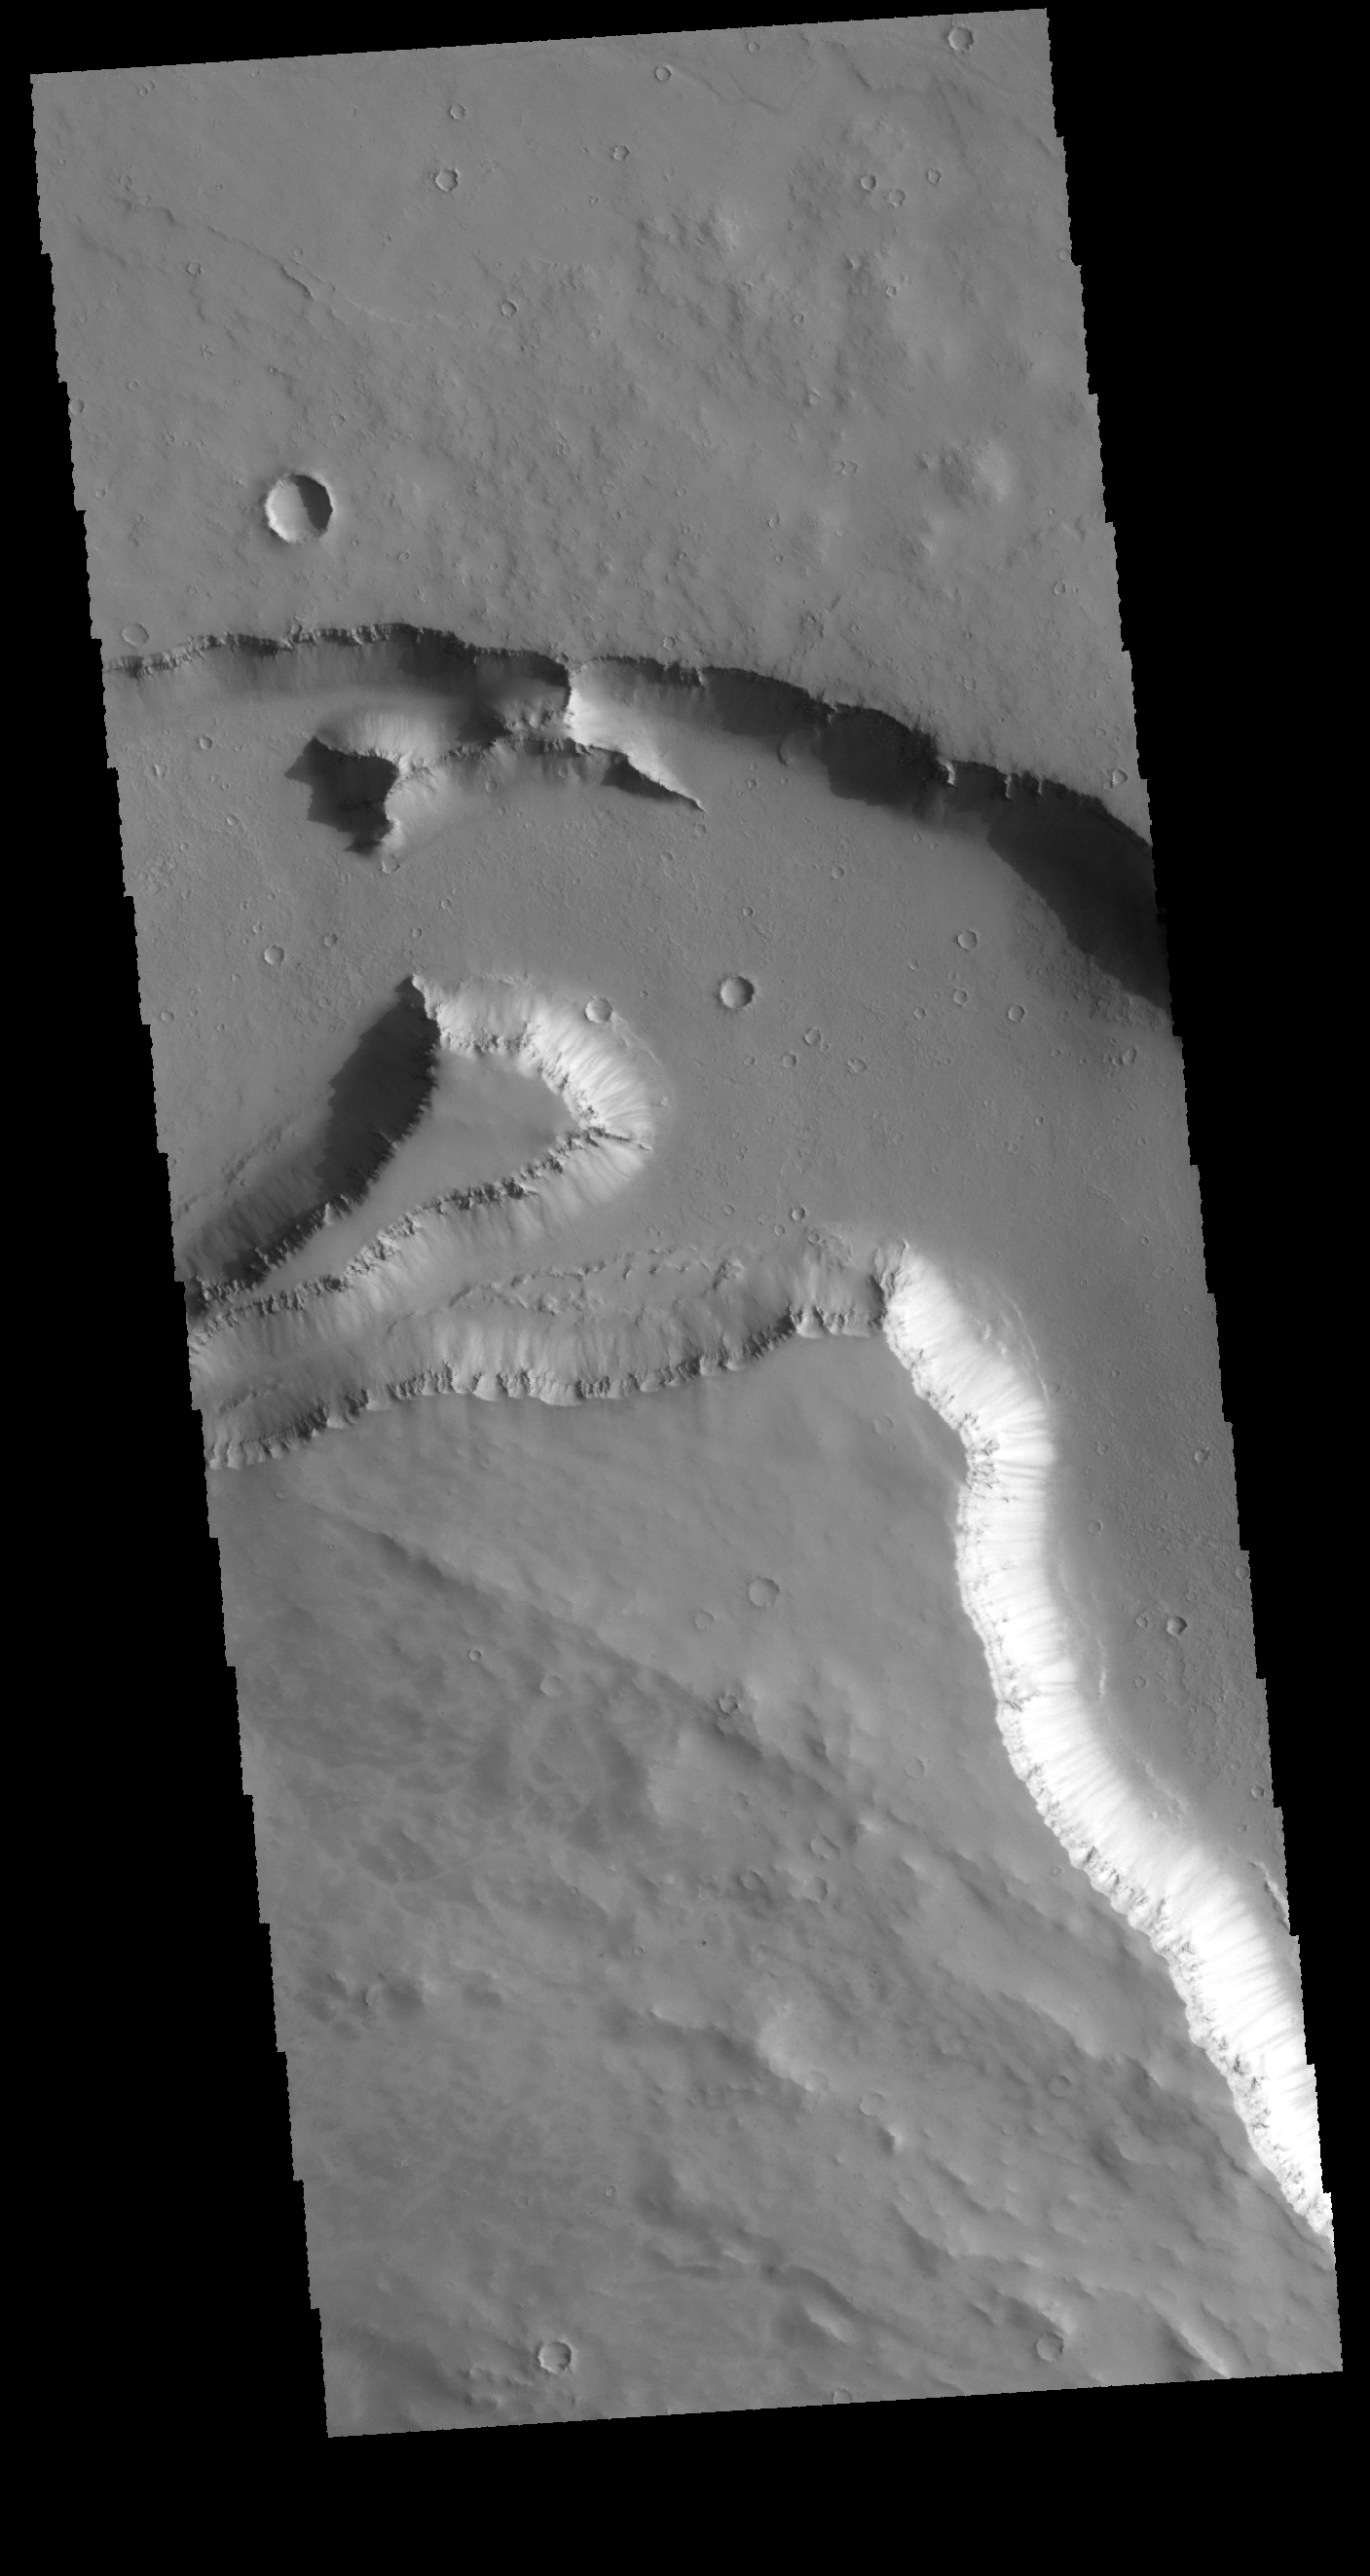

Elysium Fossae

Today’s VIS image shows a portion of one of the larger depressions on the NW edge of the Elysium volcanic complex. Portions of this large channel system appear to have been created by liquid flow, while other portions appear to have tectonic action as the formation process.

Credit: NASA/JPL-Caltech/ASU